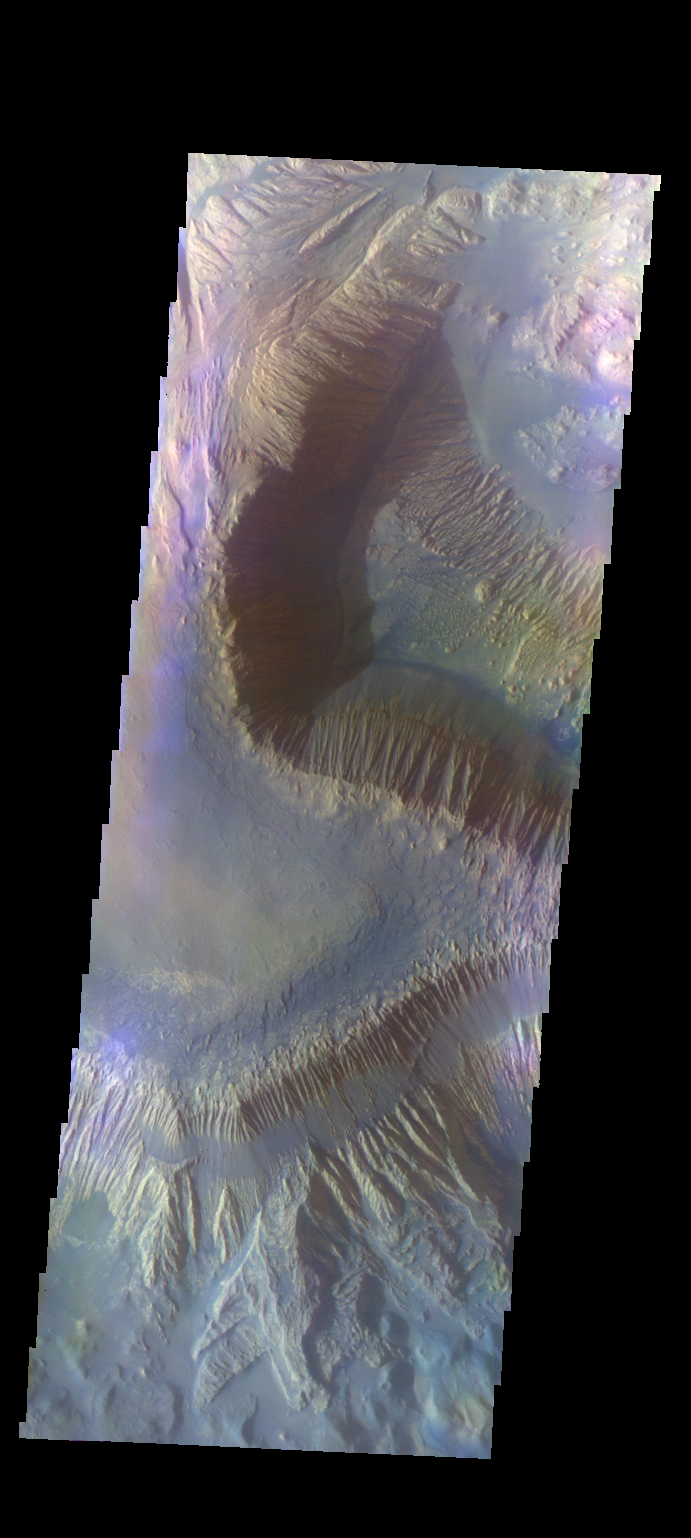

Hebes Mensa – False Color

The THEMIS camera contains 5 filters. The data from different filters can be combined in multiple ways to create a false color image. These false color images may reveal subtle variations of the surface not easily identified in a single band image. Today’s false color image shows part of Hebes Mensa, the central higland feature in Hebes Chasma.

Credit: NASA/JPL-Caltech/ASU